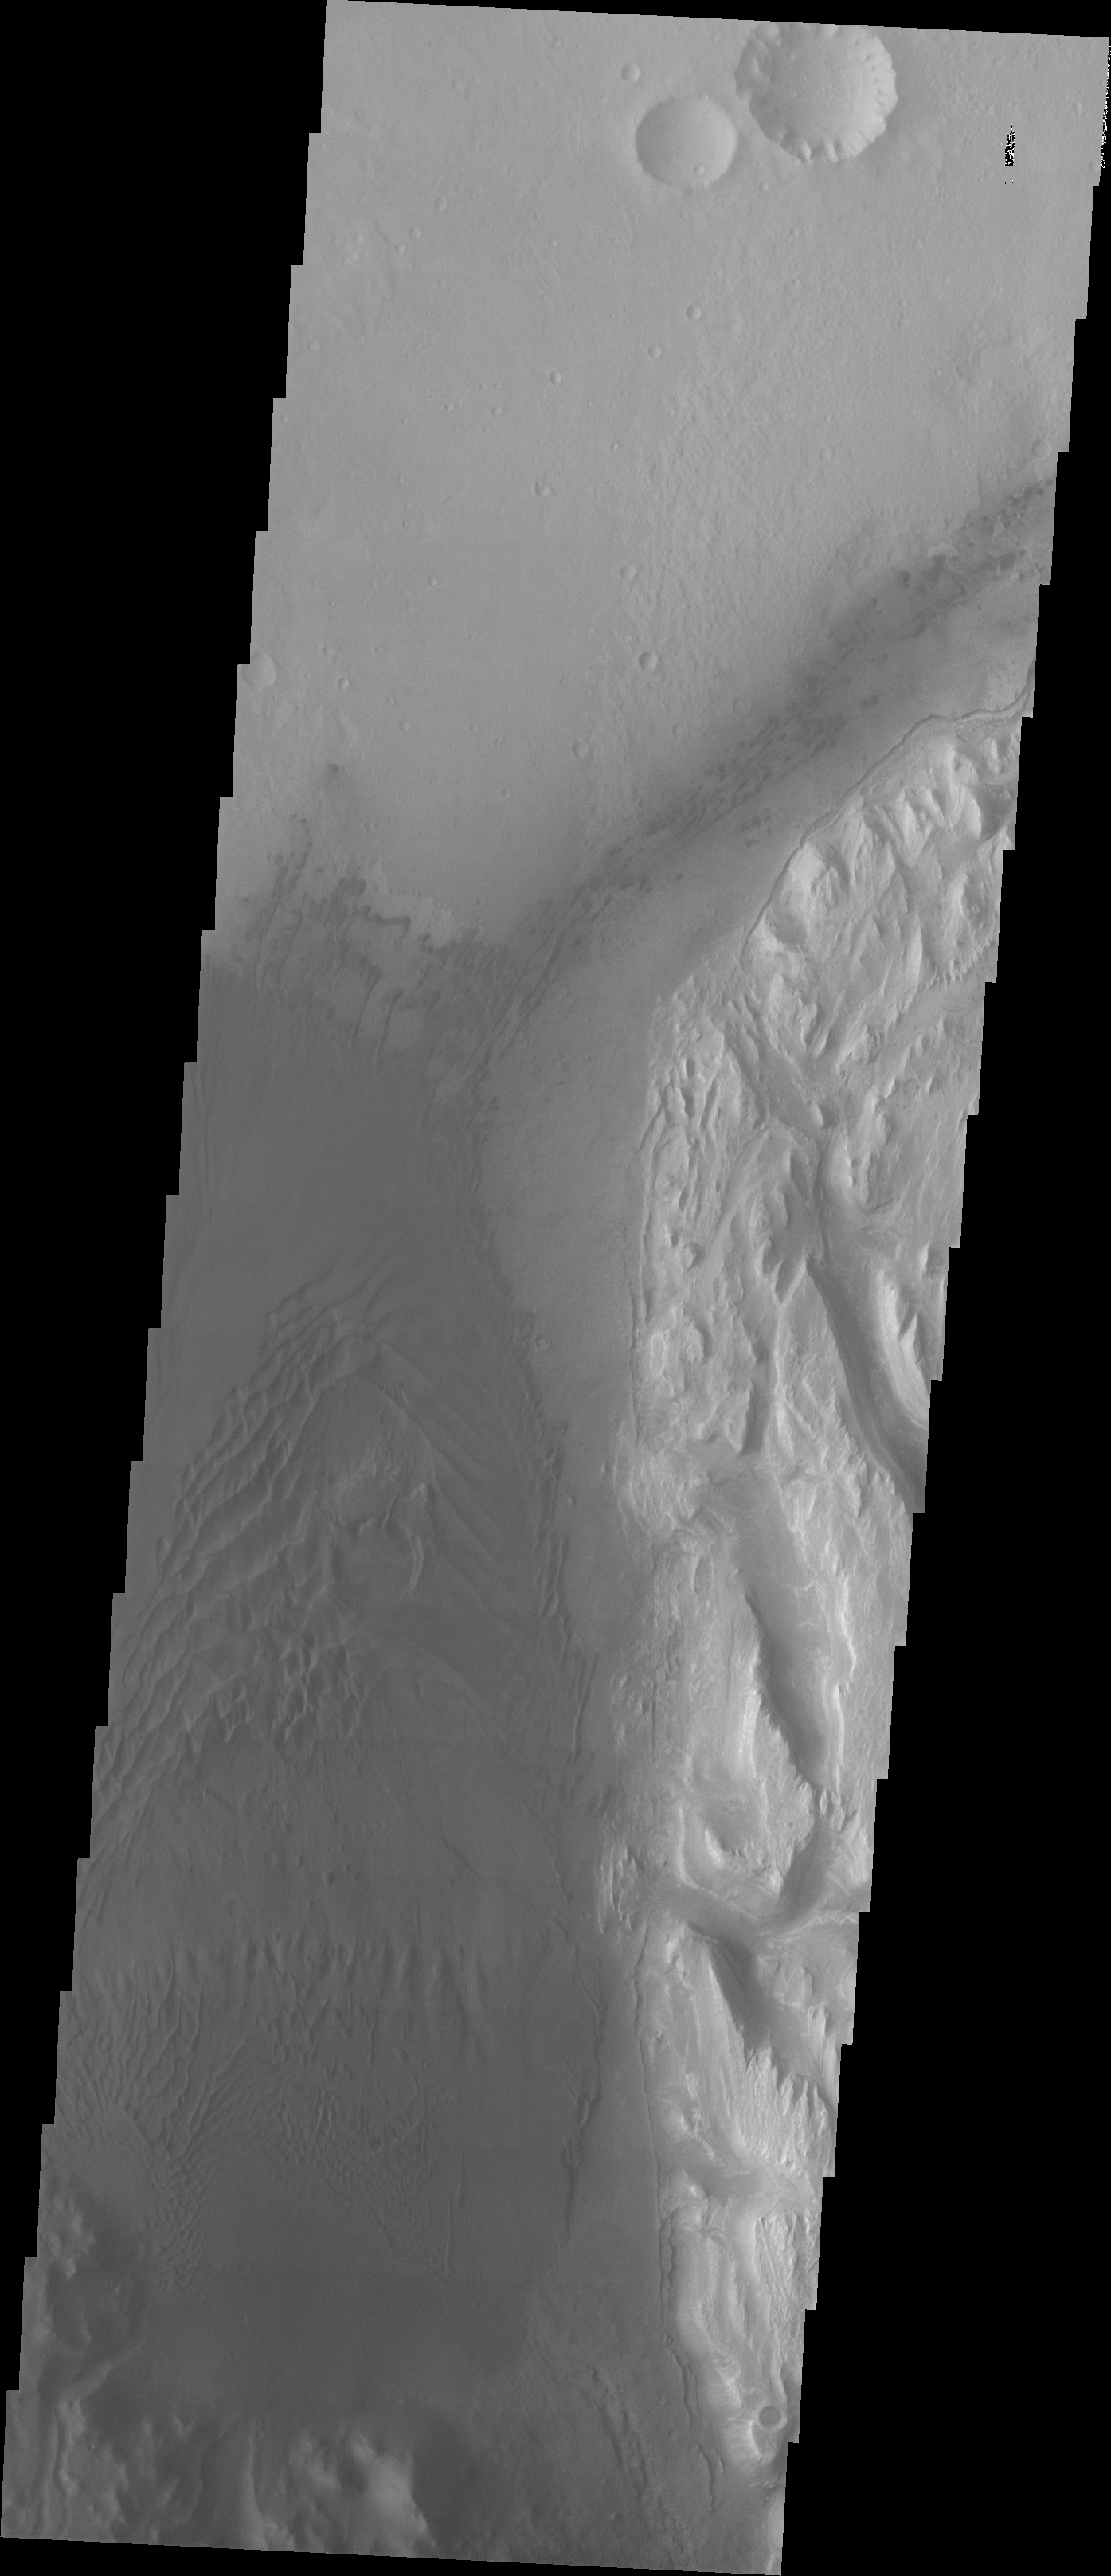

Images of Gale #20

During the month of April Mars will be in conjunction relative to the Earth. This means the Sun is in the line-of-sight between Earth and Mars, and communication between the two planets is almost impossible. For conjunction, the rovers and orbiting spacecraft at Mars continue to operate, but do not send the data to Earth. This recorded data will be sent to Earth when Mars moves away from the sun and the line-of-sight between Earth and Mars is reestablished. During conjunction the THEMIS image of the day will be a visual tour of Gale Crater, the location of the newest rover Curiosity.

Showing the area just slightly west of the previous image, the large region of sand and sand dunes are the dark area that dominates this image.

Credit: NASA/JPL-Caltech/ASU